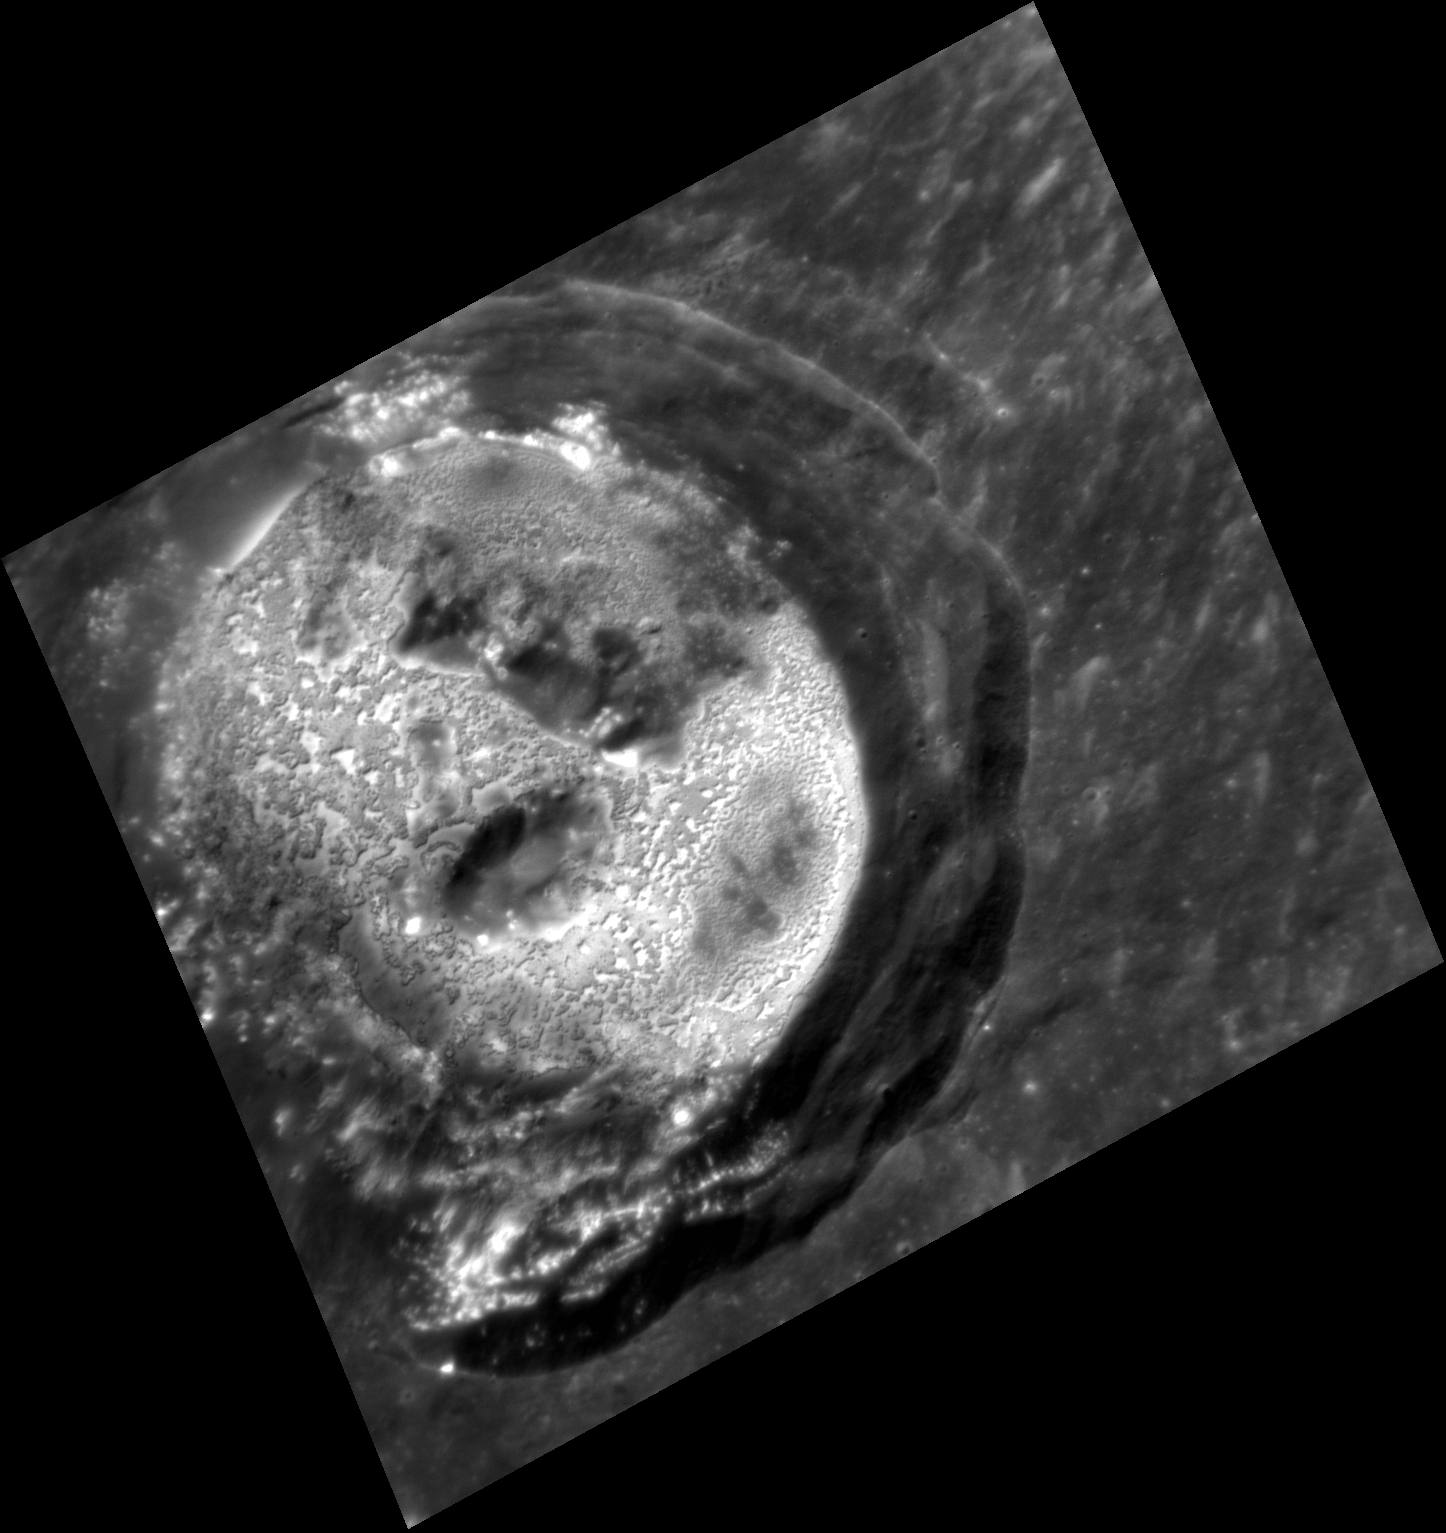

Kertész Shines Bright Like a Diamond

This close up image features the bright hollows on Kertész crater’s floor. A more dramatic view of Kertész crater with a much higher incidence angle can be viewed here. Also grab your 3D glasses and check out Kertész in 3D!

This image was acquired as a targeted set of stereo images. Targeted stereo observations are acquired at resolutions much higher than that of the 200-meter/pixel stereo base map. These targets acquired with the NAC enable the detailed topography of Mercury’s surface to be determined for a local area of interest.

Date acquired: May 05, 2013
Image Mission Elapsed Time (MET): 10096377
Image ID: 4011552
Instrument: Narrow Angle Camera (NAC) of the Mercury Dual Imaging System (MDIS)
Center Latitude: 27.39°
Center Longitude: 146.3° E
Resolution: 30 meters/pixel
Scale: Kertész crater is ~31 kilometers (19 miles) in diameter.
Incidence Angle: 43.9°
Emission Angle: 30.2°
Phase Angle: 46.5°

The MESSENGER spacecraft is the first ever to orbit the planet Mercury, and the spacecraft’s seven scientific instruments and radio science investigation are unraveling the history and evolution of the Solar System’s innermost planet. MESSENGER acquired over 150,000 images and extensive other data sets. MESSENGER is capable of continuing orbital operations until early 2015.

For information regarding the use of images, see the MESSENGER image use policy.

Credit: NASA/Johns Hopkins University Applied Physics Laboratory/Carnegie Institution of Washington